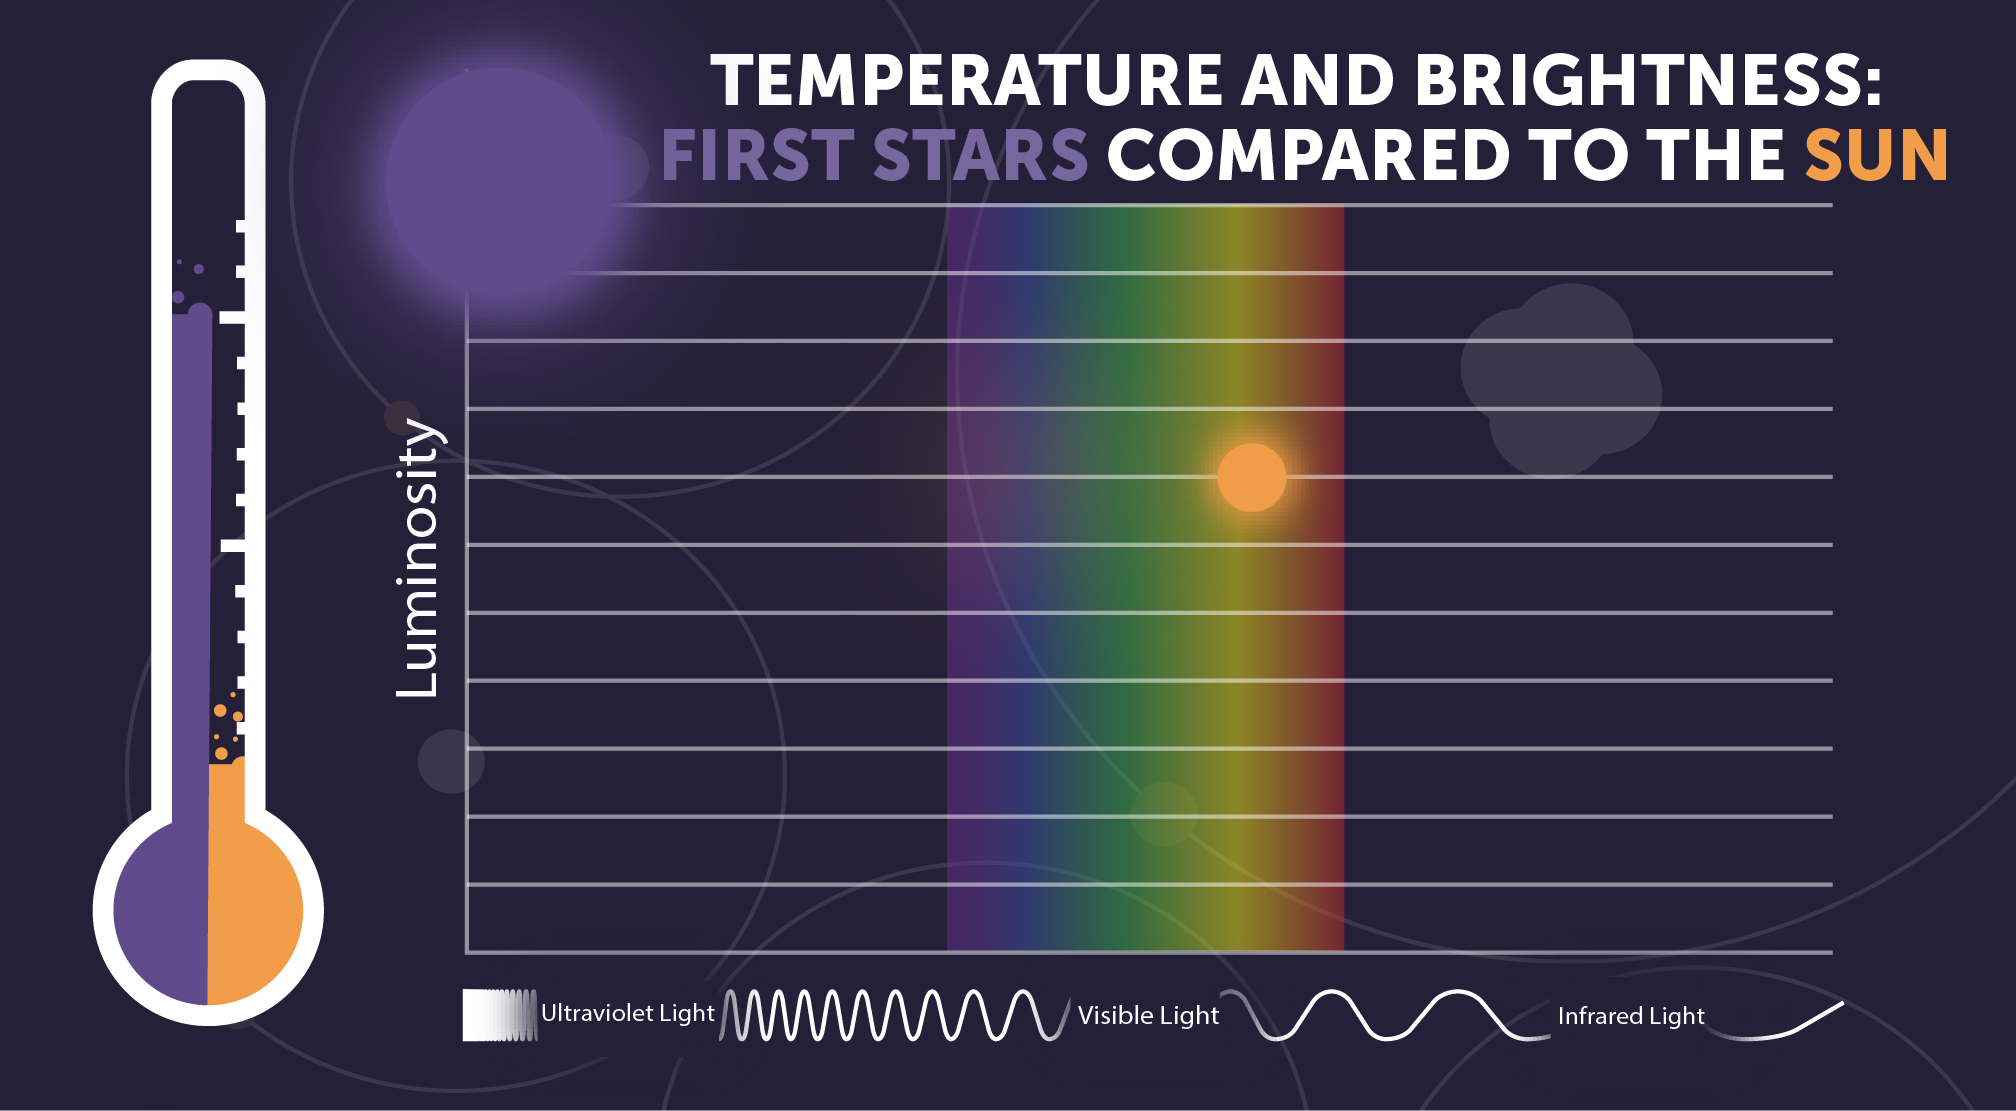

First Stars: Temperature, Brightness, and Color

Massive Population III stars could have been as hot as 100,000 kelvins—more than 90,000 degrees hotter than the Sun. The hotter any object is, the more electromagnetic radiation (light) it gives off, and the higher energy the radiation is. Population III stars would have been much brighter than the Sun, giving off mostly high-energy ultraviolet rather than visible light.

Credit: Image: NASA, ESA, CSA, STScI